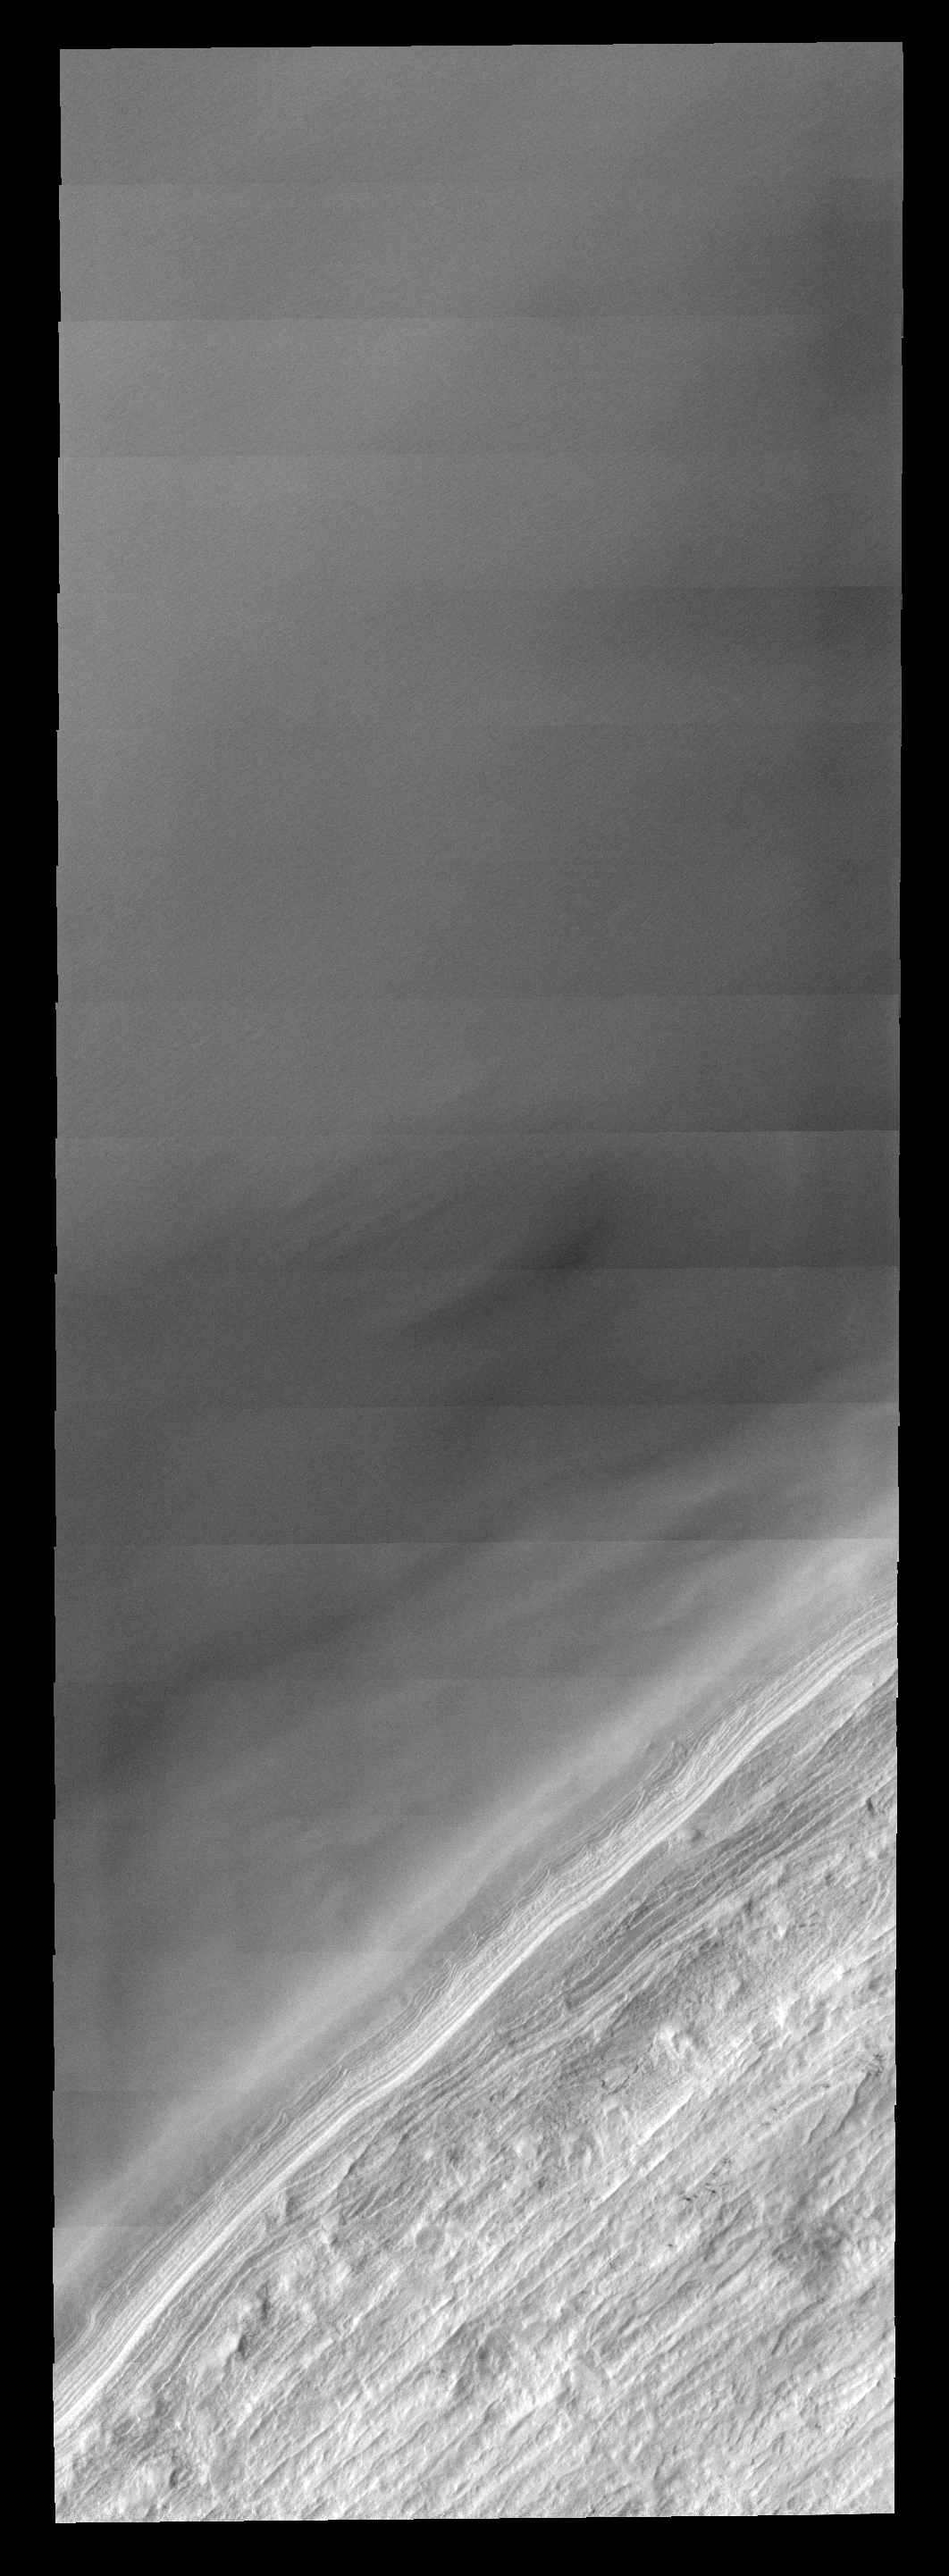

Ice Edge

This images shows the edge of the south polar cap.

Image information: VIS instrument. Latitude -83.9N, Longitude 9.4E. 17 meter/pixel resolution.

Please see the THEMIS Data Citation Note for details on crediting THEMIS images.

Note: this THEMIS visual image has not been radiometrically nor geometrically calibrated for this preliminary release. An empirical correction has been performed to remove instrumental effects. A linear shift has been applied in the cross-track and down-track direction to approximate spacecraft and planetary motion. Fully calibrated and geometrically projected images will be released through the Planetary Data System in accordance with Project policies at a later time.

NASA’s Jet Propulsion Laboratory manages the 2001 Mars Odyssey mission for NASA’s Office of Space Science, Washington, D.C. The Thermal Emission Imaging System (THEMIS) was developed by Arizona State University, Tempe, in collaboration with Raytheon Santa Barbara Remote Sensing. The THEMIS investigation is led by Dr. Philip Christensen at Arizona State University. Lockheed Martin Astronautics, Denver, is the prime contractor for the Odyssey project, and developed and built the orbiter. Mission operations are conducted jointly from Lockheed Martin and from JPL, a division of the California Institute of Technology in Pasadena.

Credit: NASA/JPL/ASU